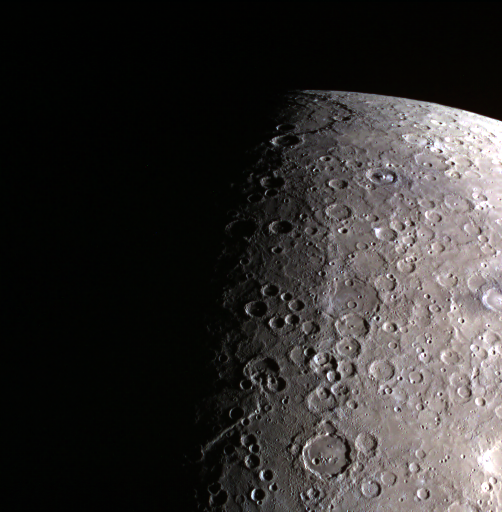

Terminator View of Mercury

Date acquired: May 05, 2014 Today's color image features both Mercury's terminator and limb. The terminator is the striking separation of night and day on Mercury. It is seen in this image with the change from dark, on the left of the image, to light. Mercury's limb is also captured, as we can see the edge between sunlit Mercury and space. The MESSENGER spacecraft is the first ever to orbit the planet Mercury, and the spacecraft's seven scientific instruments and radio science investigation are unraveling the history and evolution of the Solar System's innermost planet. During the first two years of orbital operations, MESSENGER acquired over 150,000 images and extensive other data sets. MESSENGER is capable of continuing orbital operations until early 2015.

Credit: NASA/Johns Hopkins University Applied Physics Laboratory/Carnegie Institution of Washington